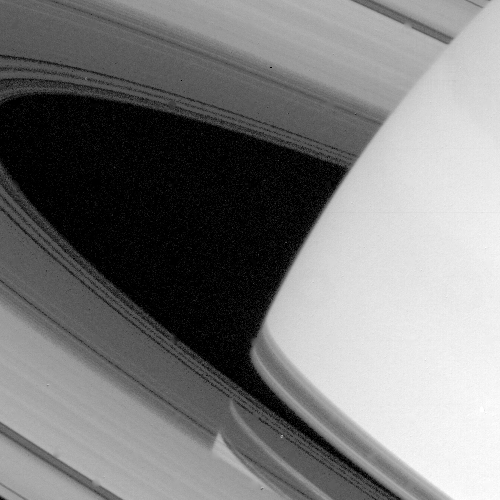

Saturn’s Ring System

Both the limb of Saturn and the shadow of its ring system are seen through the transparent C-ring in this striking picture taken by NASA’s Voyager 1 on Nov. 9, 1980 at a distance of 4.5 million kilometers (3 million miles). Gaps and regions of high transparency are seen throughout the C-ring, especially in the area closest to the opaque B-ring. Shadows of the A-, B-, and C-rings are clearly visible on the disk of Saturn. The C-ring shadow showing the gaps described above is the uppermost shadow; below this is the very black shadow of the opaque B-ring, then the Cassini Division, and at the bottom, the shadow of the A-ring.

Credit: NASA/JPL